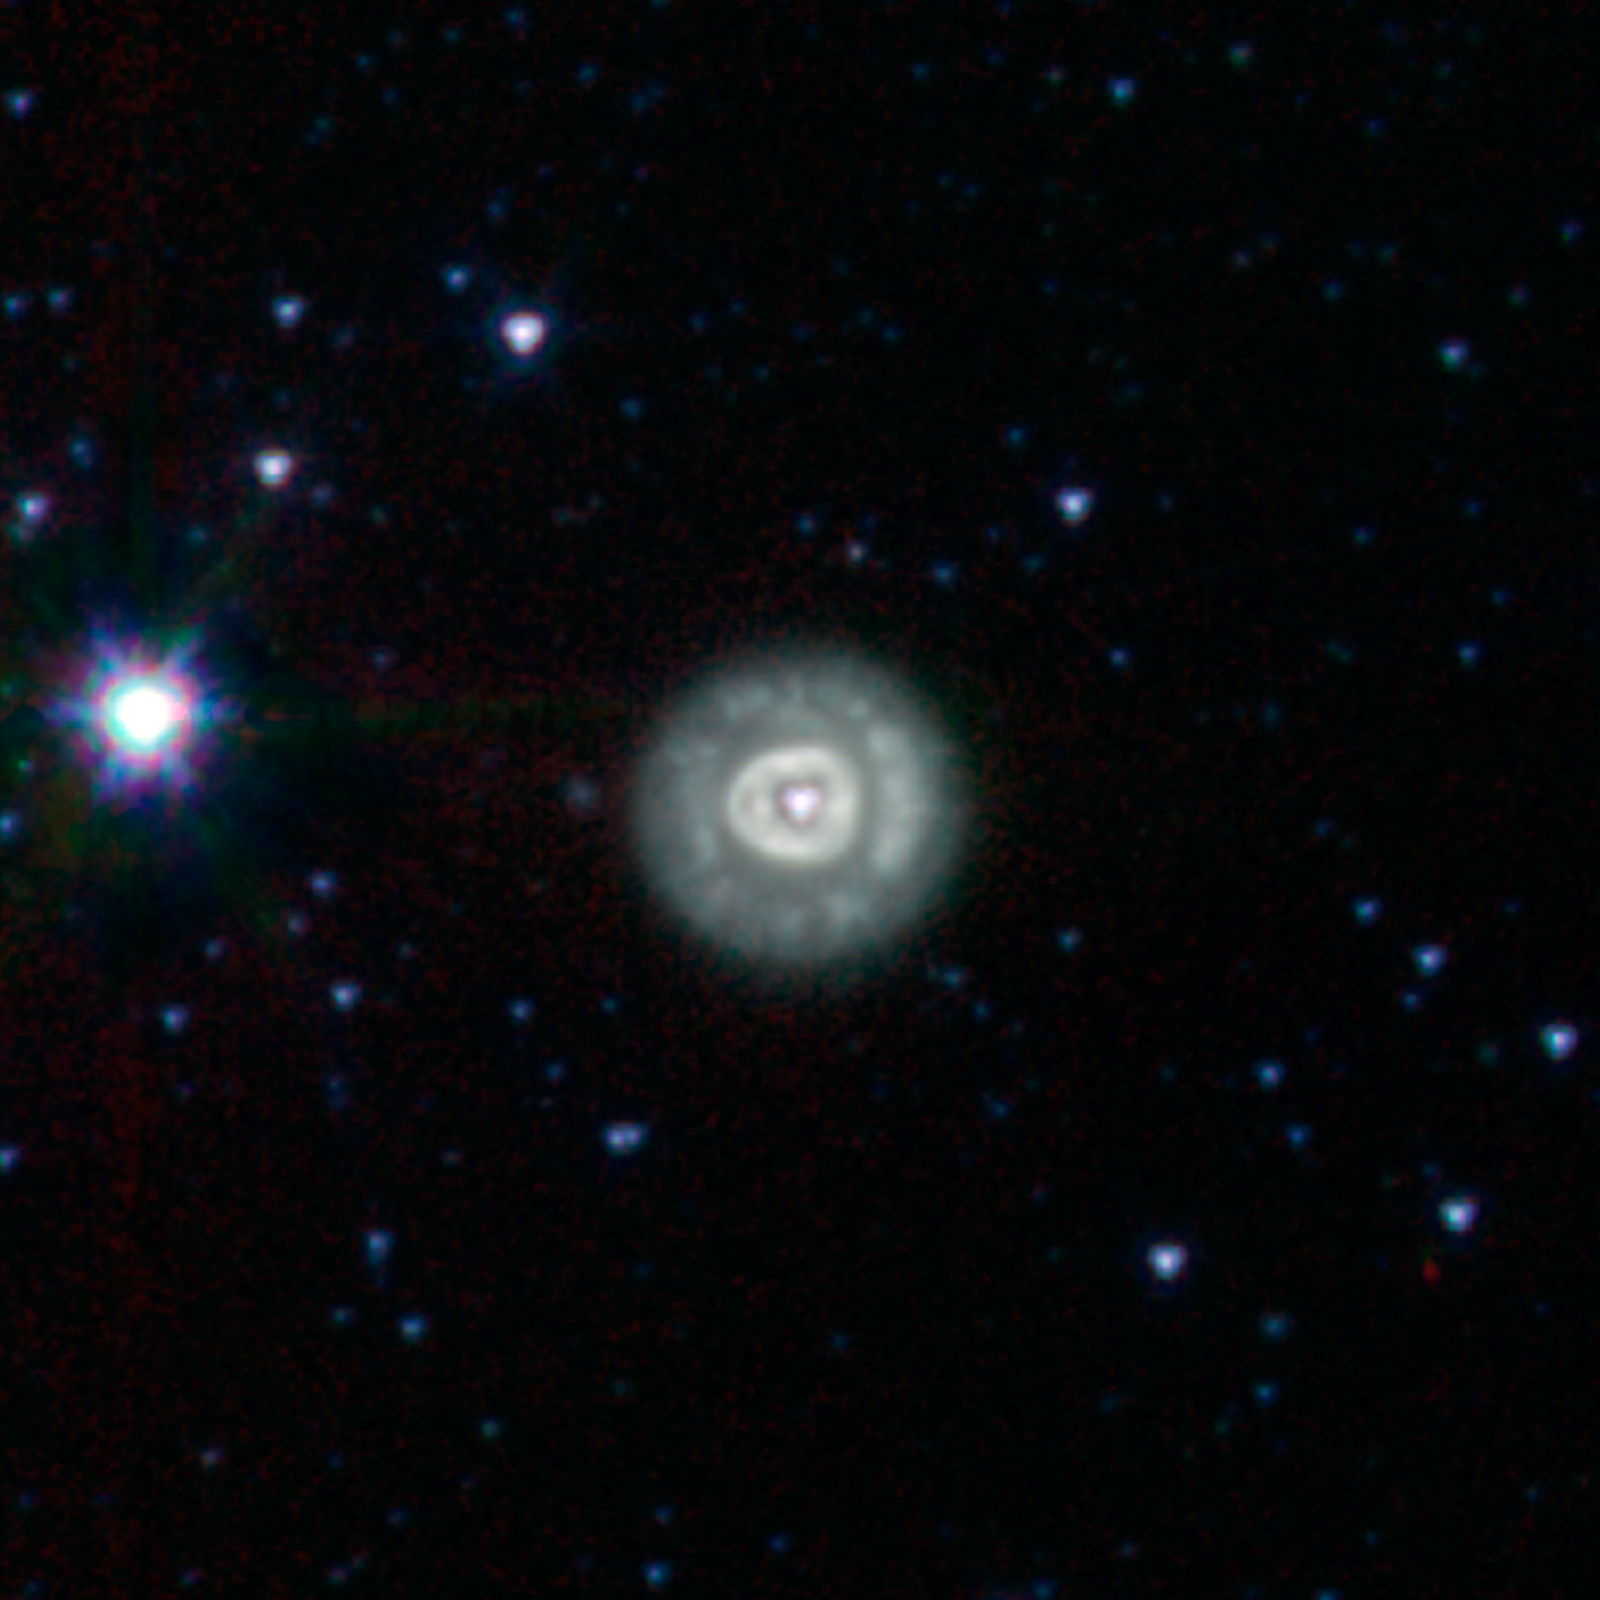

NGC 2392

This ball of glowing gas is known as NGC 2392. It is found in the constellation Gemini and is about 3,000 light years away. The pioneering astronomer William Herschel first discovered it in 1787 using an early telescope that revealed very little of the structure we see in this infrared image from NASA's Spitzer Space Telescope.

When stars like our sun reach the end of their nuclear fuel burning lifetimes they make one final grab for glory. The outer layers of these stars, which have swollen to something approaching the size of Earth's orbit, get blown into space forming what has been dubbed a "planetary nebula." The expelled gas from the star glows brightly, illuminated by the ultraviolet light from the surviving stellar core, known as a "white dwarf."

Astronomers think it is common for stars to lose their material in winds that preferentially blow out along their axes of rotation, effectively carving out a cylindrical, sometimes rod-shaped, cavity. When these structures are viewed end-on, as with NGC 2392, they take on the appearance of a strangely-structured ball.

The somewhat misleading term "planetary nebula" actually comes from Herschel himself. After observing a number of round, ball-like objects (including NGC 2392), he thought their appearance was roughly similar to the newly-discovered planet Uranus. Because of that similarity, he applied the description of "planetary" to these nebulae.

The term planetary nebula has stuck, even though we now know these stellar remnants have little to do with planets. The only connection is that some of the elements recirculated back into interstellar space may one day end up forming new stars and planetary systems.

Credit: NASA/JPL-Caltech